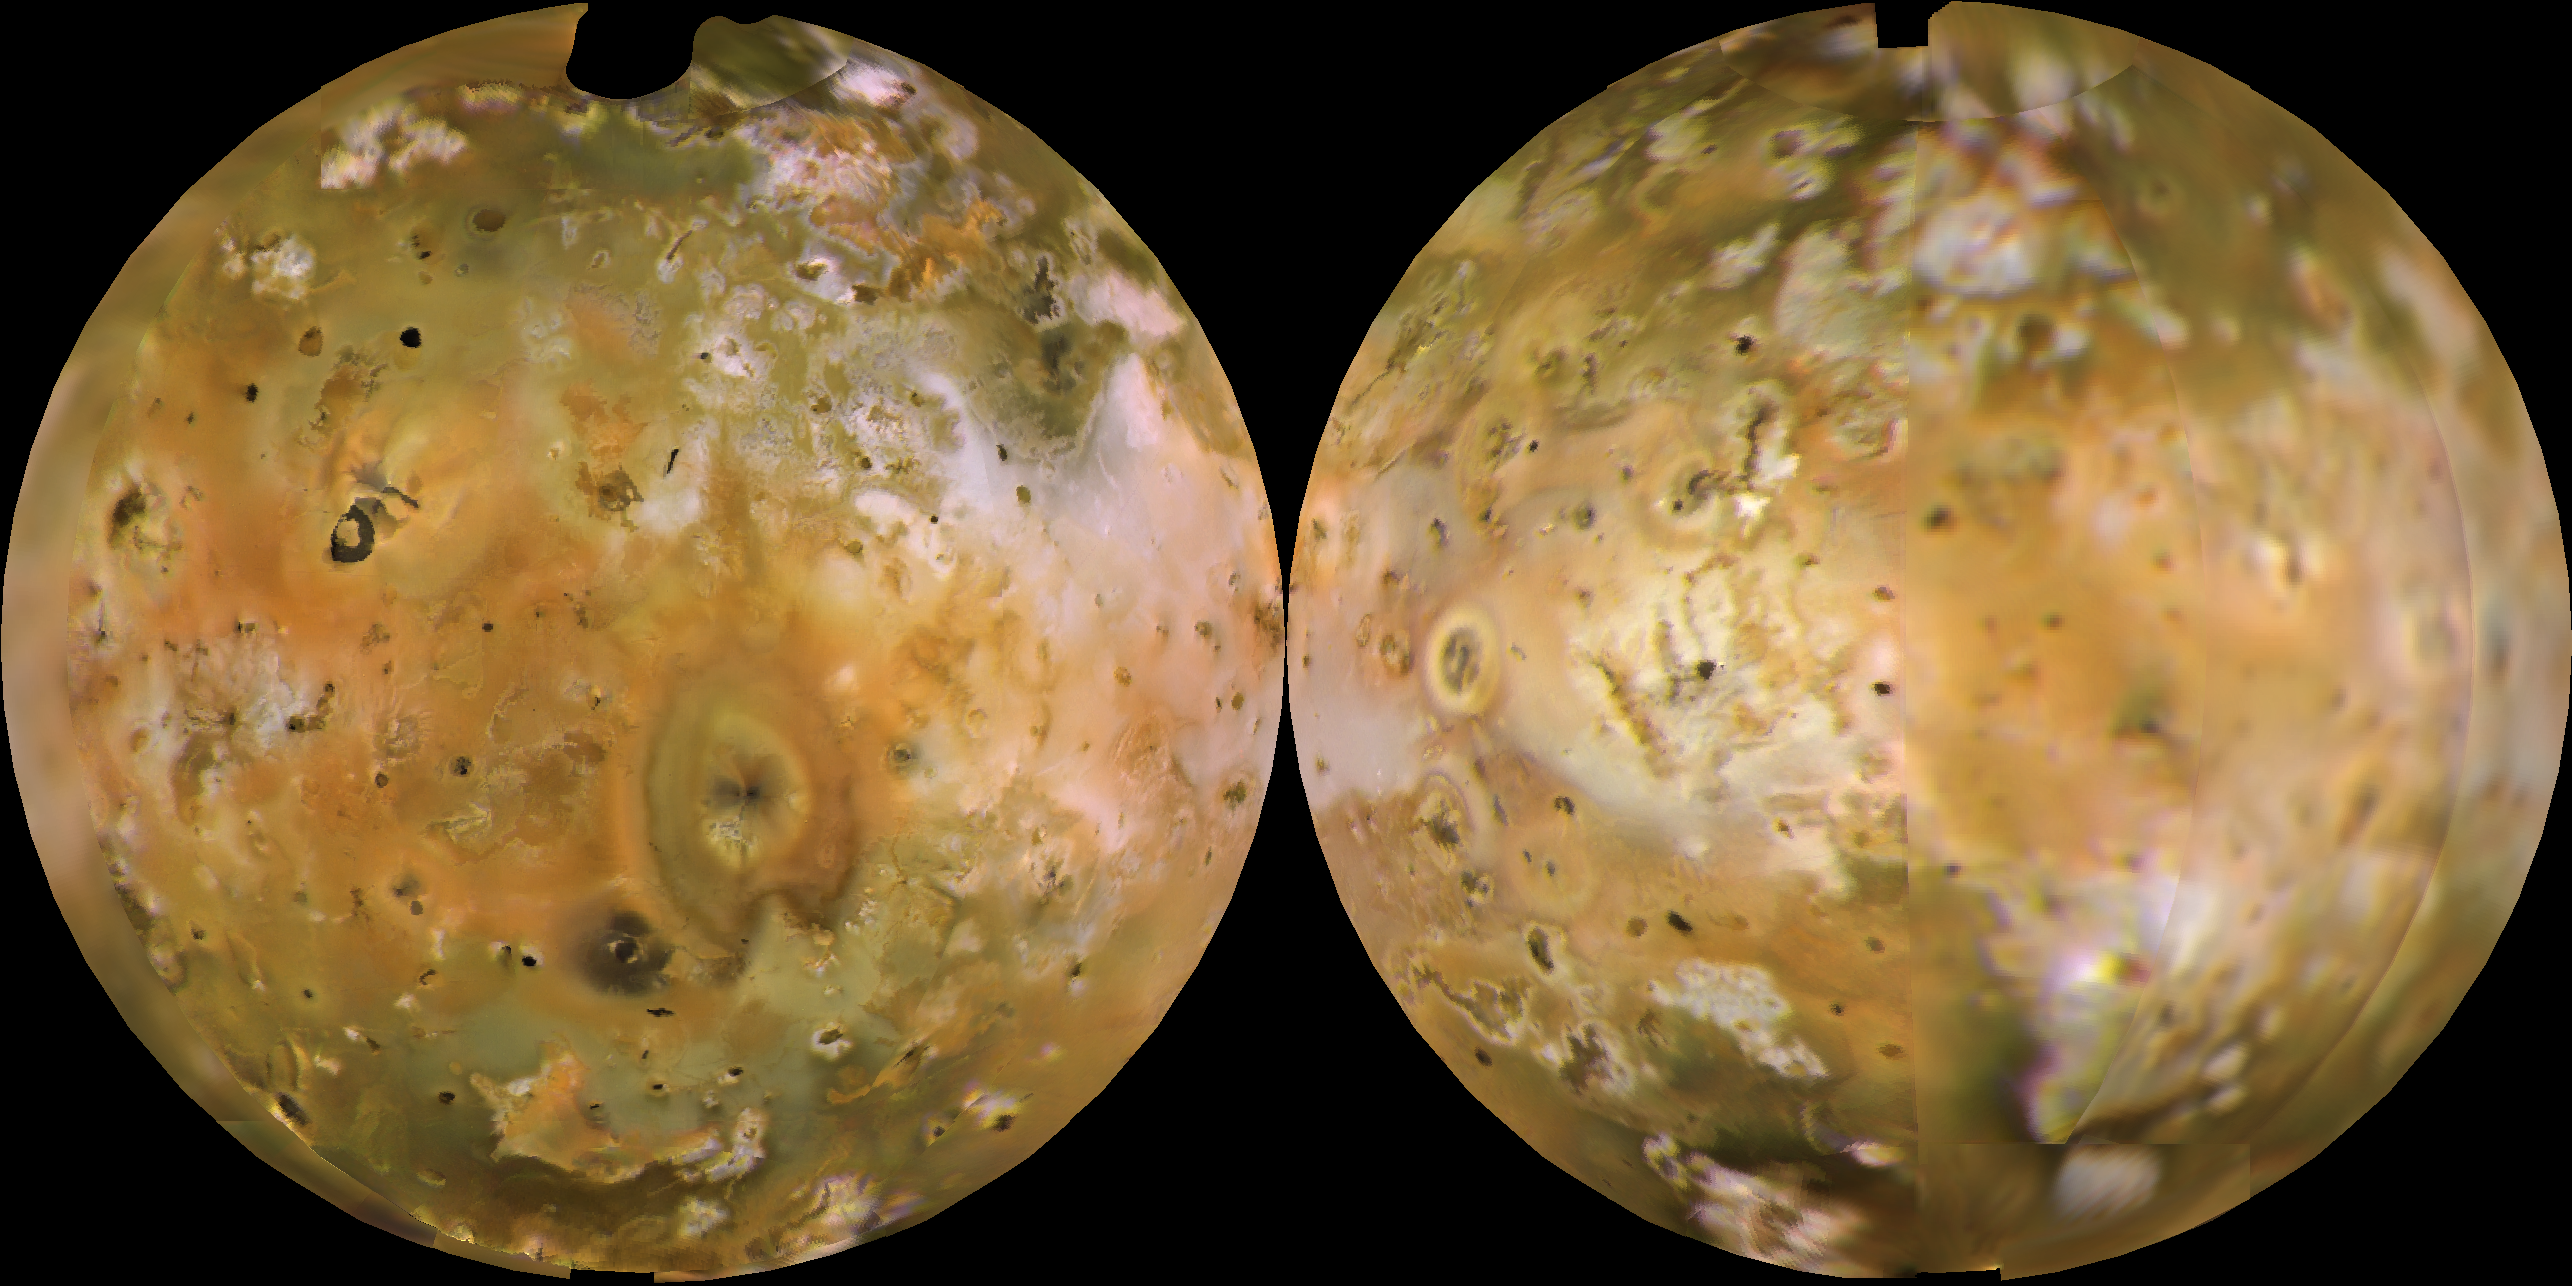

Io Shown in Lambertian Equal Area Projection and in Approximately Natural Color

Voyager 1 computer color mosaics, shown in approximately natural color and in Lambertian equal-area projections, show the Eastern (left) and Western (right) hemispheres of Io. This innermost of Jupiter’s 4 major satellites is the most volcanically active object in the solar system. Io is 2263 mi (3640 km) in diameter, making it a little bigger than Earth’s moon. Almost all the features visible here have volcanic origins, including several calderas and eruption plumes that were active at the time of the Voyager 1 encounter.

Credit: NASA/JPL/USGS